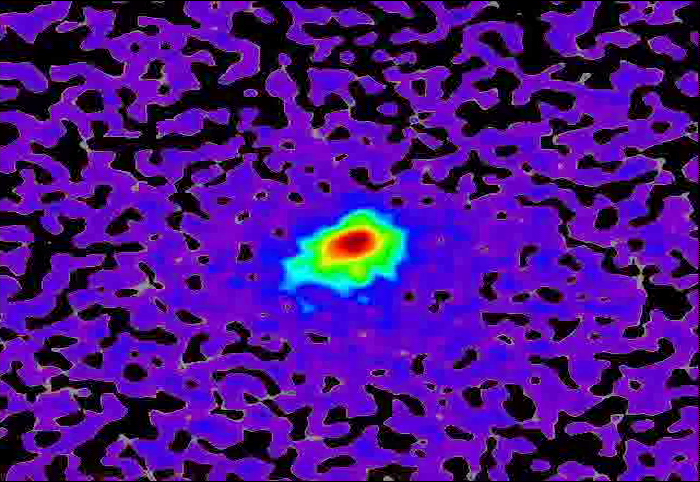

Mars-Flyby Comet in False Color

This movie sequence of images from NASA’s Mars Reconnaissance Orbiter (MRO) shows comet C/2013 A1 Siding Spring before and after its close pass by Mars in October 2014. False color enhances subtle variations in brightness in the comet’s coma.

The images were obtained by MRO’s High Resolution Imaging Science Experiment (HiRISE) camera between October 17 and 20, 2014.

For more information on these images and future updates, see http://hirise.lpl.arizona.edu.

HiRISE is one of six instruments on NASA’s Mars Reconnaissance Orbiter. The University of Arizona, Tucson, operates HiRISE, which was built by Ball Aerospace & Technologies Corp., Boulder, Colorado. NASA’s Jet Propulsion Laboratory, a division of the California Institute of Technology in Pasadena, manages the Mars Reconnaissance Orbiter Project for NASA’s Science Mission Directorate, Washington.

Credit: NASA/JPL-Caltech/University of Arizona